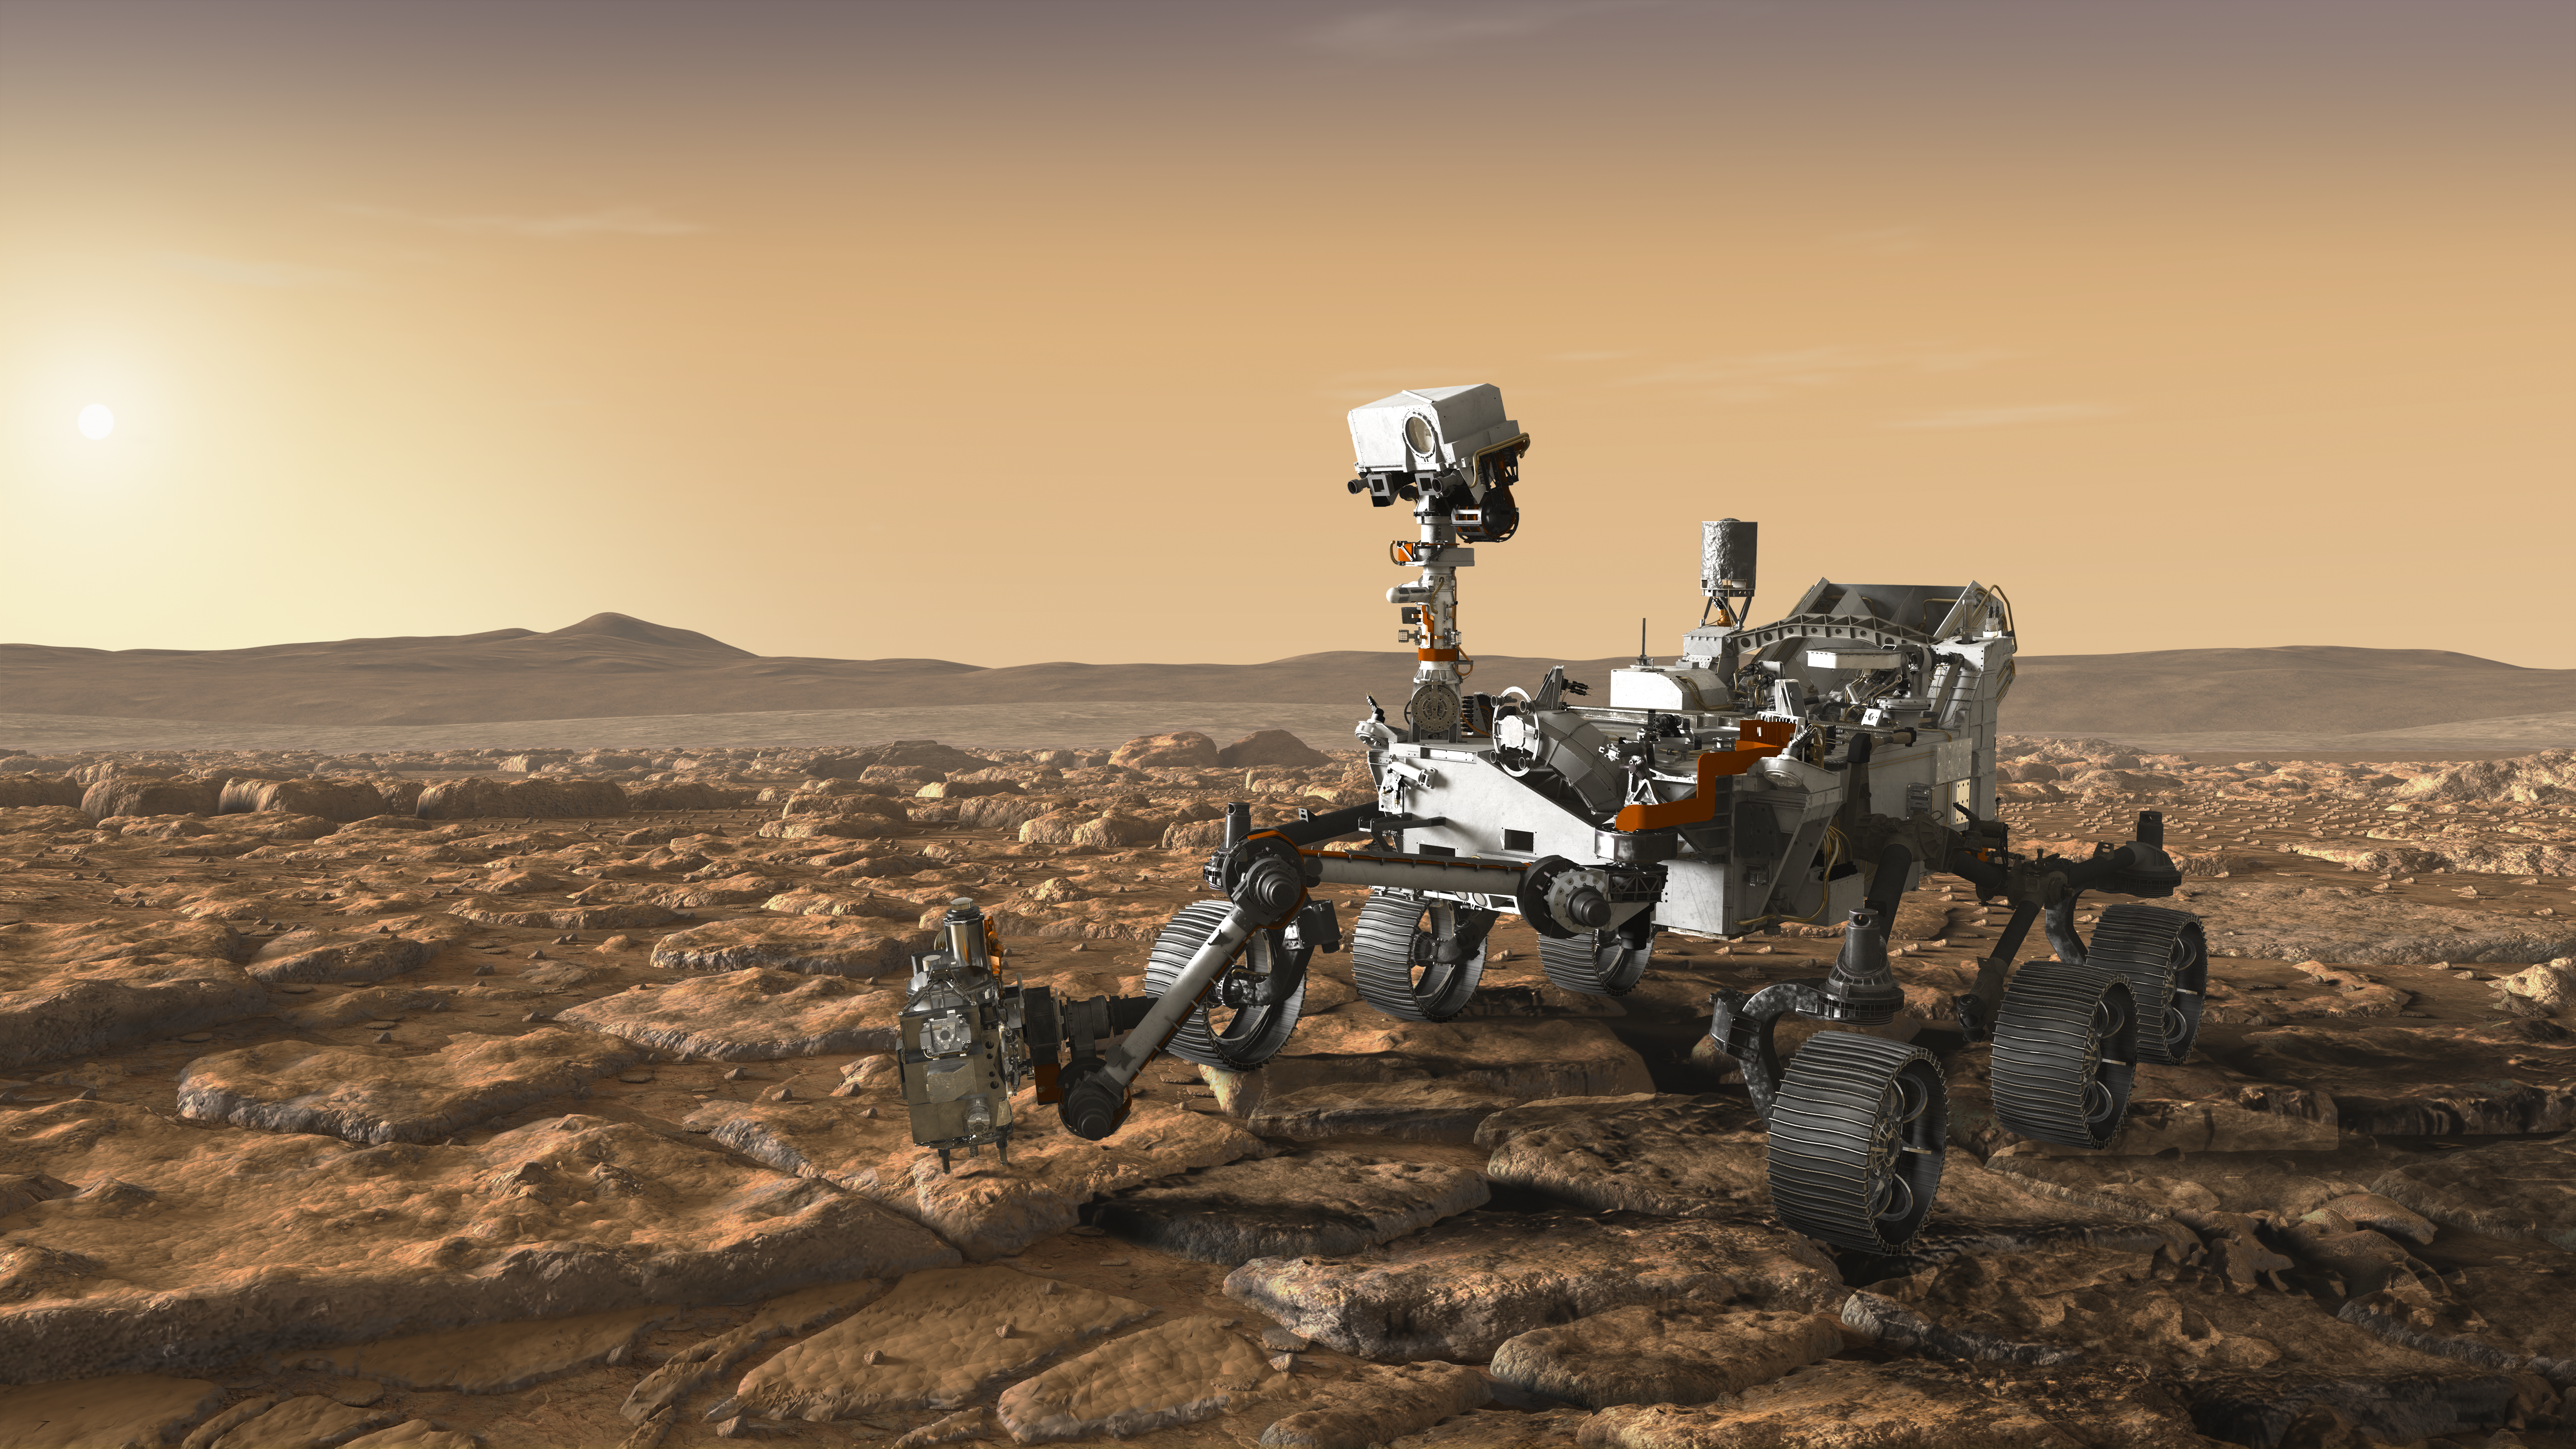

NASA’s Mars 2020 Rover Artist’s Concept #4

This artist’s concept depicts NASA’s Mars 2020 rover exploring Mars.

The mission will not only seek out and study an area likely to have been habitable in the distant past, but it will take the next, bold step in robotic exploration of the Red Planet by seeking signs of past microbial life itself.

Mars 2020 will use powerful instruments to investigate rocks on Mars down to the microscopic scale of variations in texture and composition. It will also acquire and store samples of the most promising rocks and soils that it encounters, and set them aside on the surface of Mars. A future mission could potentially return these samples to Earth.

Mars 2020 is targeted for launch in July/August 2020 aboard an Atlas V-541 rocket from Space Launch Complex 41 at Cape Canaveral Air Force Station in Florida.

NASA’s Jet Propulsion Laboratory builds and manages the Mars 2020 rover for the NASA Science Mission Directorate at the agency’s headquarters in Washington.

For more information about the mission, go to https://mars.nasa.gov/mars2020/.

Photojournal Note: Also available is the full resolution TIFF file PIA22107_full.tif. This file may be too large to view from a browser; it can be downloaded onto your desktop by right-clicking on the previous link and viewed with image viewing software.

Credit: NASA/JPL-Caltech